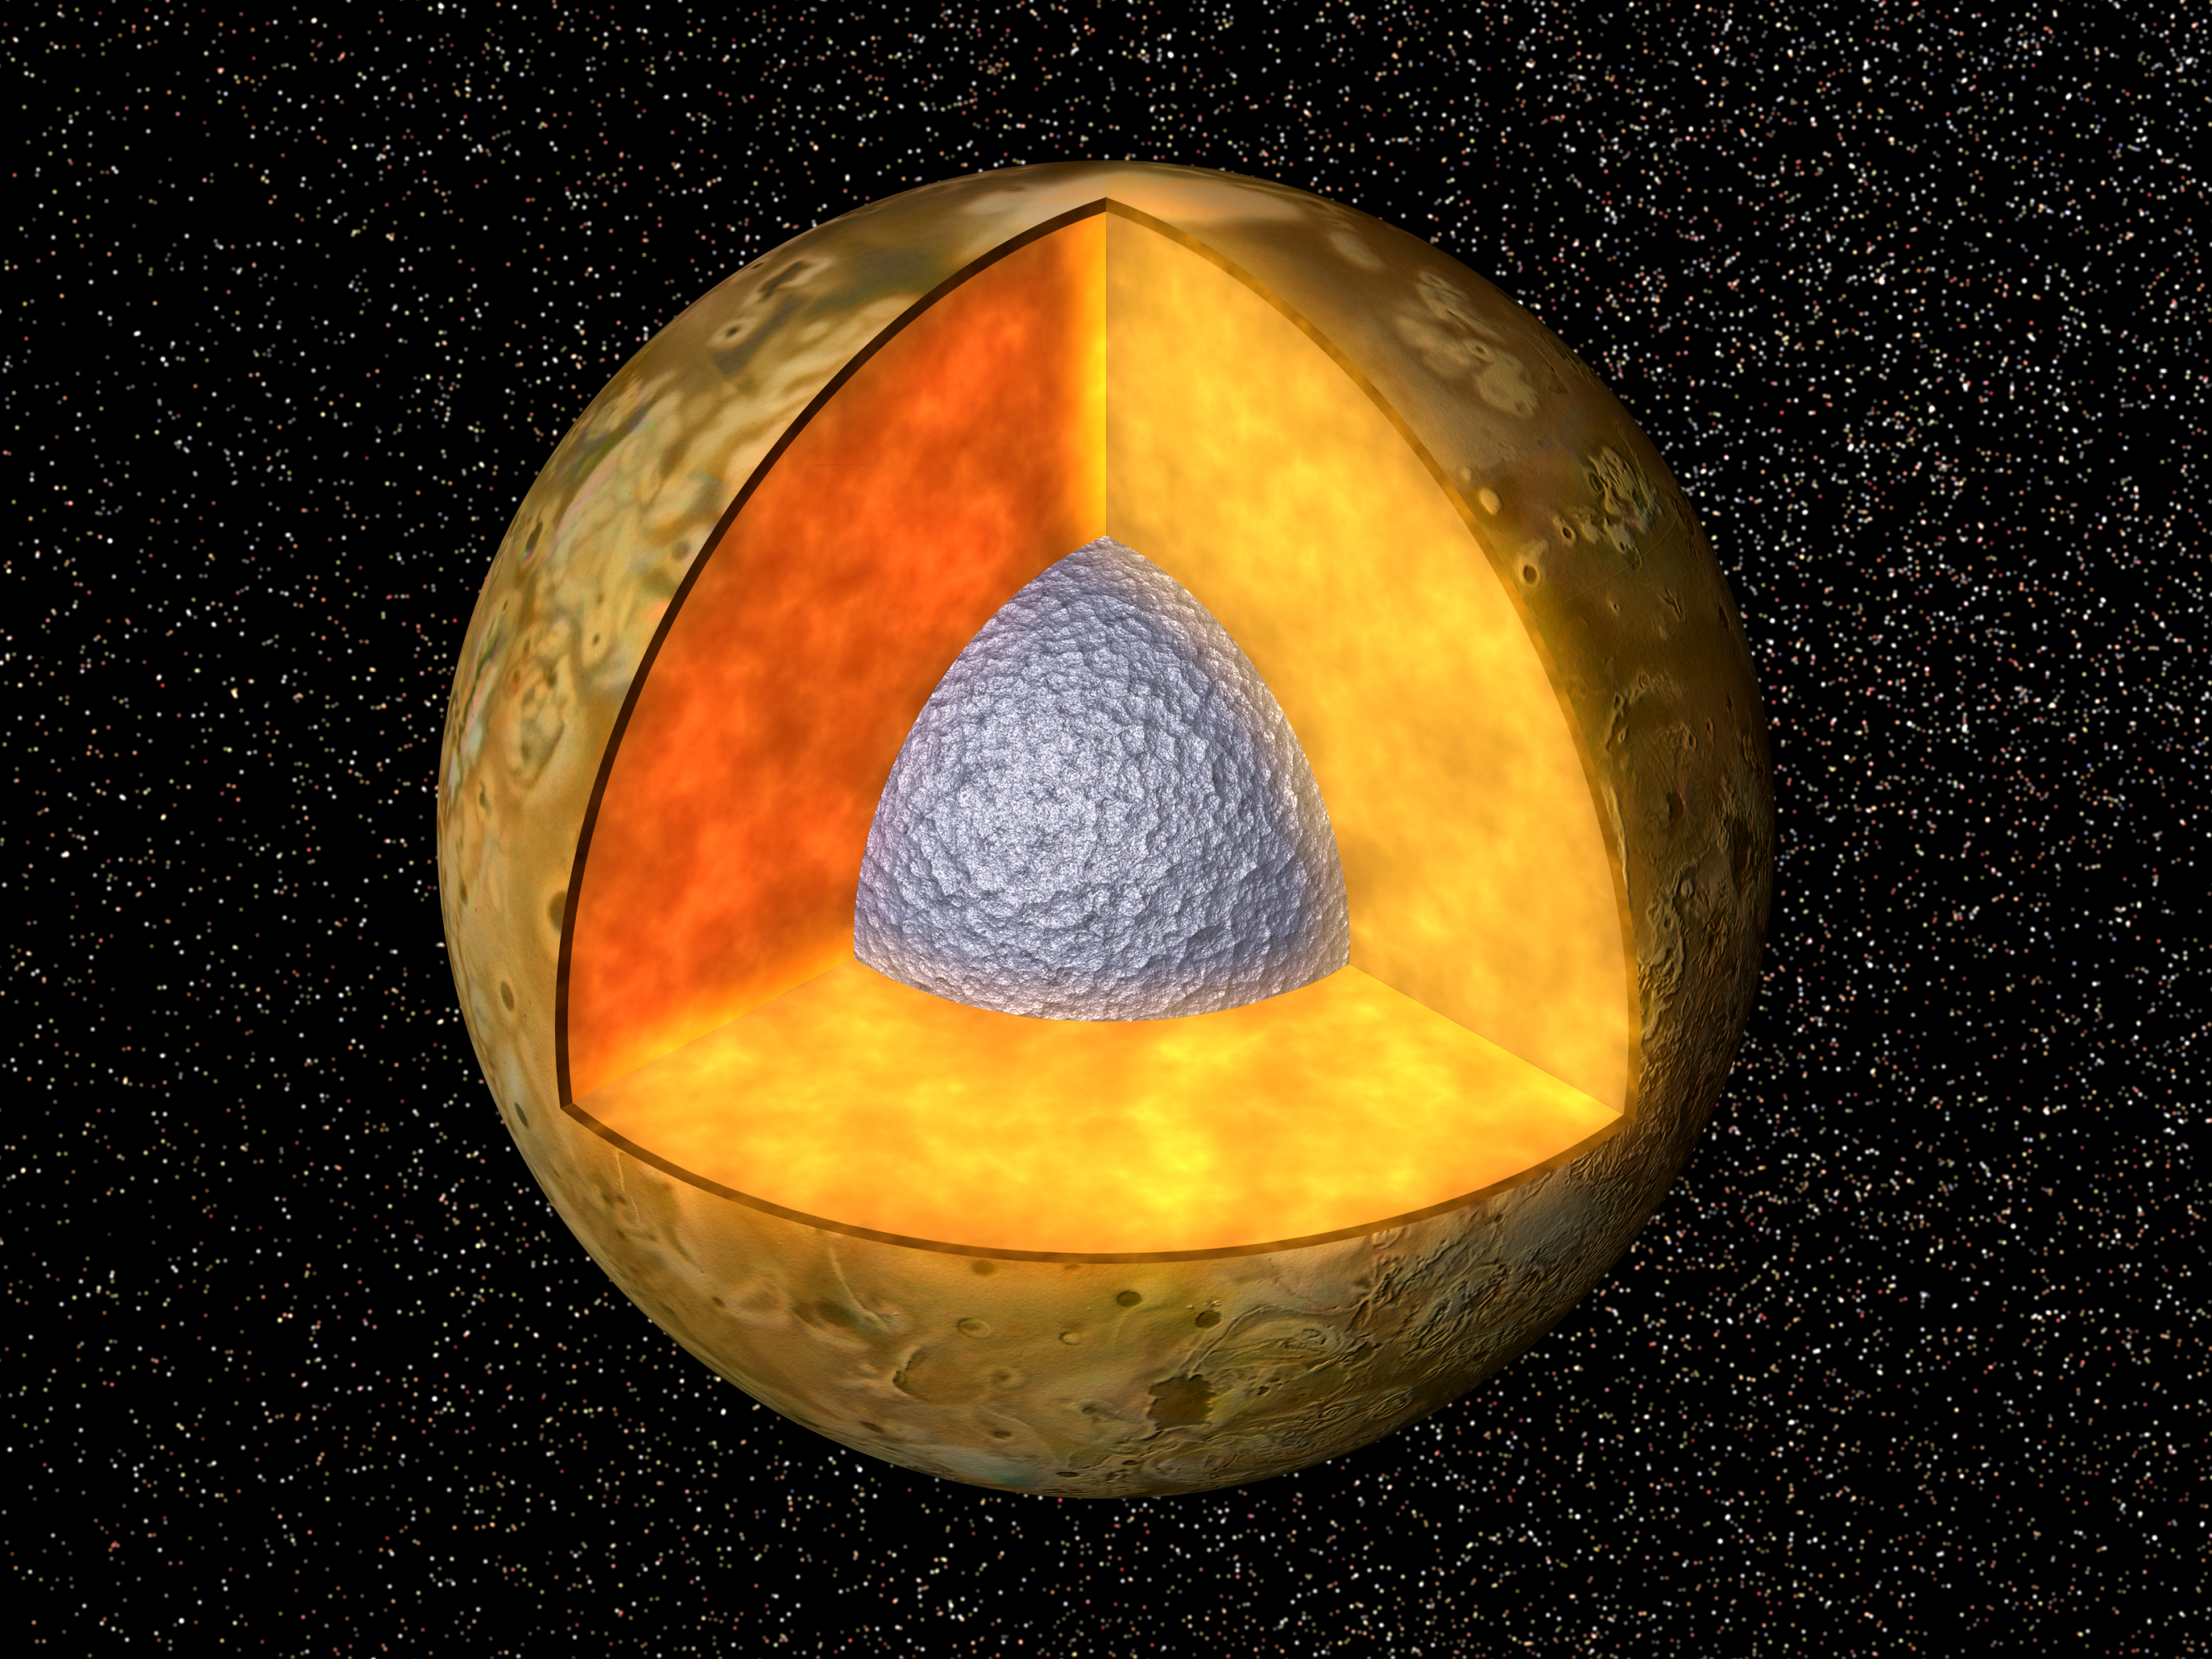

Interior of Io

Cutaway view of the possible internal structure of Io The surface of the satellite is a mosaic of images obtained in 1979 by NASA’s Voyager spacecraft The interior characteristics are inferred from gravity field and magnetic field measurements by NASA’s Galileo spacecraft. Io’s radius is 1821 km, similar to the 1738 km radius of our Moon; Io has a metallic (iron, nickel) core (shown in gray) drawn to the correct relative size. The core is surrounded by a rock shell (shown in brown). Io’s rock or silicate shell extends to the surface.

The Jet Propulsion Laboratory, Pasadena, CA manages the mission for NASA’s Office of Space Science, Washington, DC.

Credit: NASA/JPL